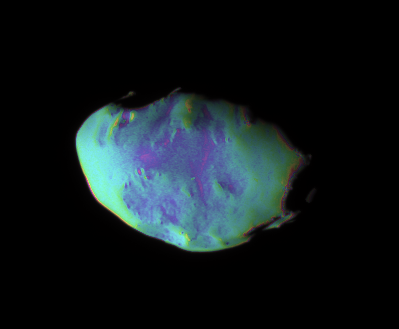

A Closer Look at Telesto (False-Color)

These views show surface features and color variation on the Trojan moon Telesto. The smooth surface of this moon suggests that, like Pandora, it is covered with a mantle of fine, dust-sized icy material.

The monochrome image was taken in visible light (see PIA07696). To create the false-color view, ultraviolet, green and infrared images were combined into a single black and white picture that isolates and maps regional color differences. This “color map” was then superposed over a clear-filter image. The origin of the color differences is not yet understood, but may be caused by subtle differences in the surface composition or the sizes of grains making up the icy soil.

Tiny Telesto is a mere 24 kilometers (15 miles) wide.

The image was acquired with the Cassini spacecraft narrow-angle camera on Dec. 25, 2005 at a distance of approximately 20,000 kilometers (12,000 miles) from Telesto and at a Sun-Telesto-spacecraft, or phase, angle of 58 degrees. Image scale is 118 meters (387 feet) per pixel.

The Cassini-Huygens mission is a cooperative project of NASA, the European Space Agency and the Italian Space Agency. The Jet Propulsion Laboratory, a division of the California Institute of Technology in Pasadena, manages the mission for NASA’s Science Mission Directorate, Washington, D.C. The Cassini orbiter and its two onboard cameras were designed, developed and assembled at JPL. The imaging operations center is based at the Space Science Institute in Boulder, Colo.

Credit: NASA/JPL/Space Science Institute